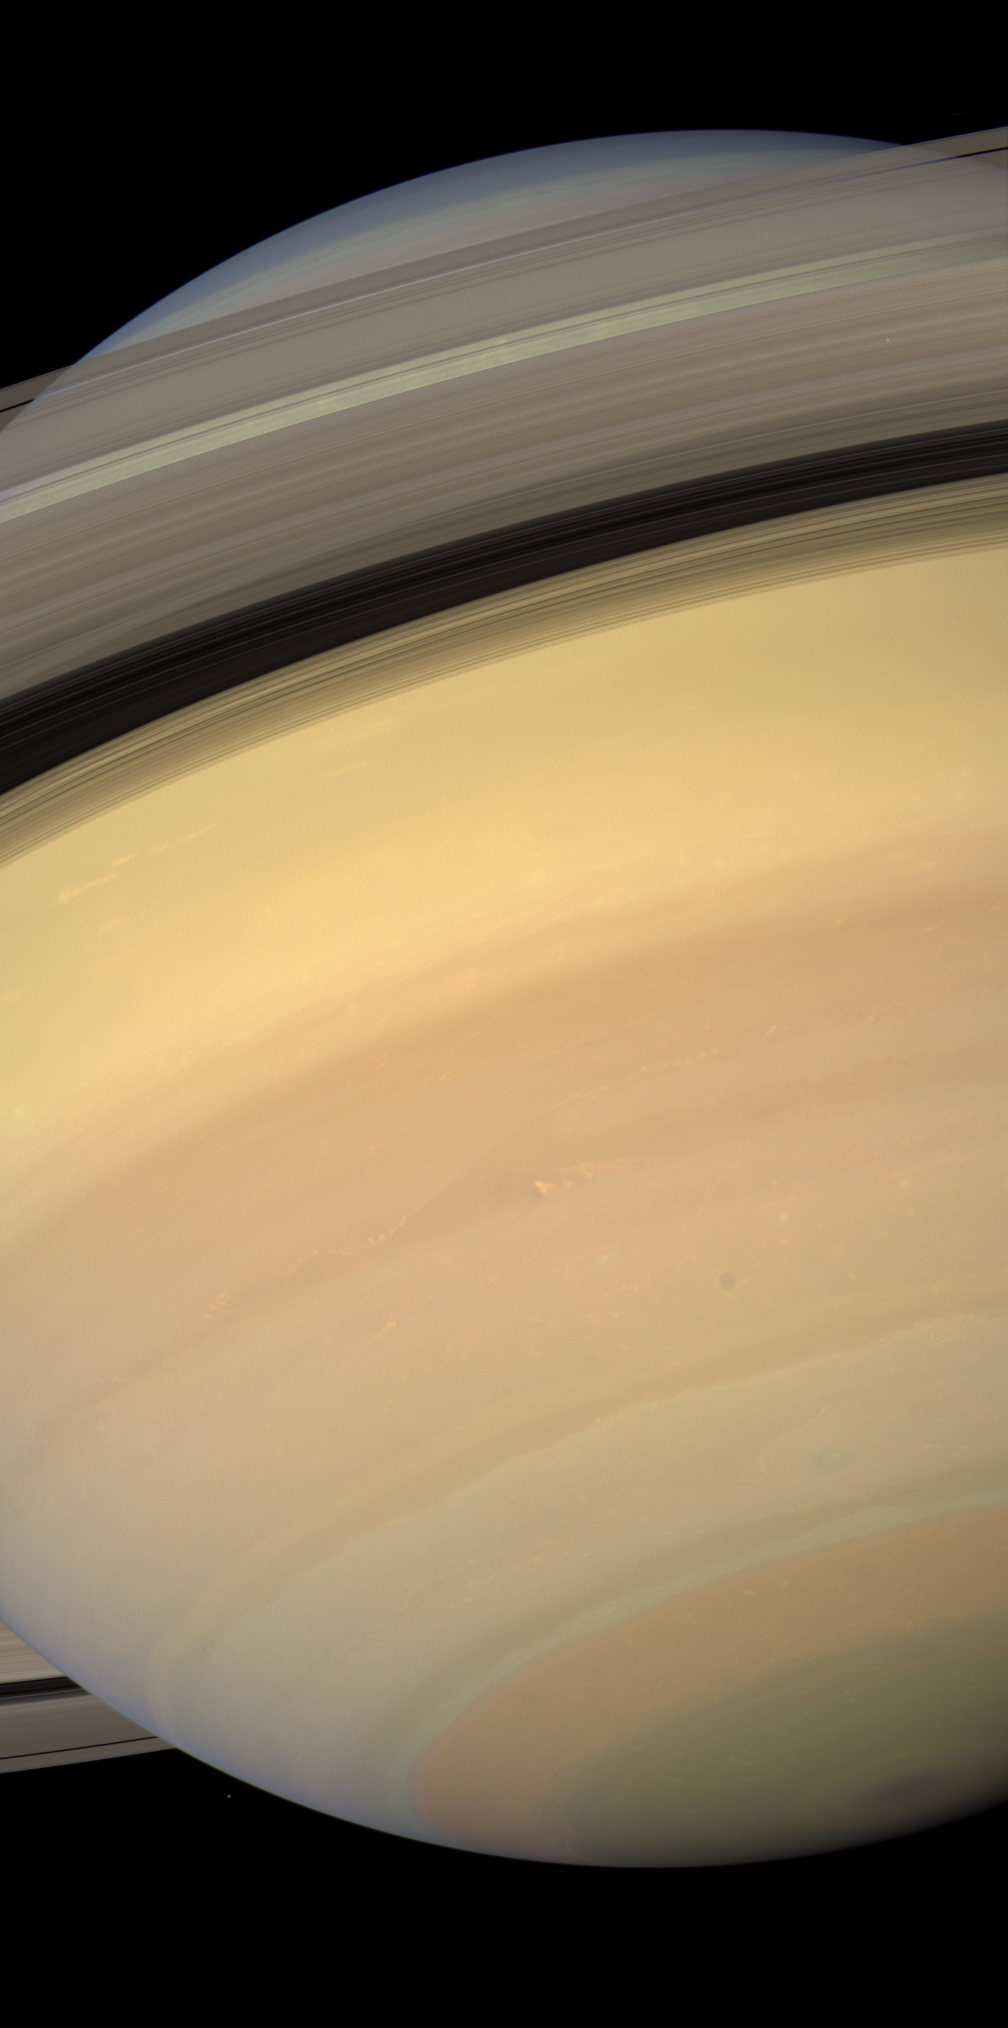

Pastel Planet

With pastel blues, pinks, greens and golds, Saturn displays a dazzling diversity of colors and hues.

Here, Cassini looks upward at, and through, the sunlit side of the rings from about 19 degrees below the ring plane. The small moon Janus (181 kilometers, or 113 miles across) can be spotted off the planet’s western limb (edge) near the image bottom.

Images taken using red, green and blue spectral filters were combined to create this natural-color view. The images were obtained with the Cassini spacecraft wide-angle camera on Feb. 3, 2007, at a distance of approximately 1.1 million kilometers (700,000 miles) from Saturn. Image scale is 60 kilometers (38 miles) per pixel.

The Cassini-Huygens mission is a cooperative project of NASA, the European Space Agency and the Italian Space Agency. The Jet Propulsion Laboratory, a division of the California Institute of Technology in Pasadena, manages the mission for NASA’s Science Mission Directorate, Washington, D.C. The Cassini orbiter and its two onboard cameras were designed, developed and assembled at JPL. The imaging operations center is based at the Space Science Institute in Boulder, Colo.

Credit: NASA/JPL/Space Science Institute